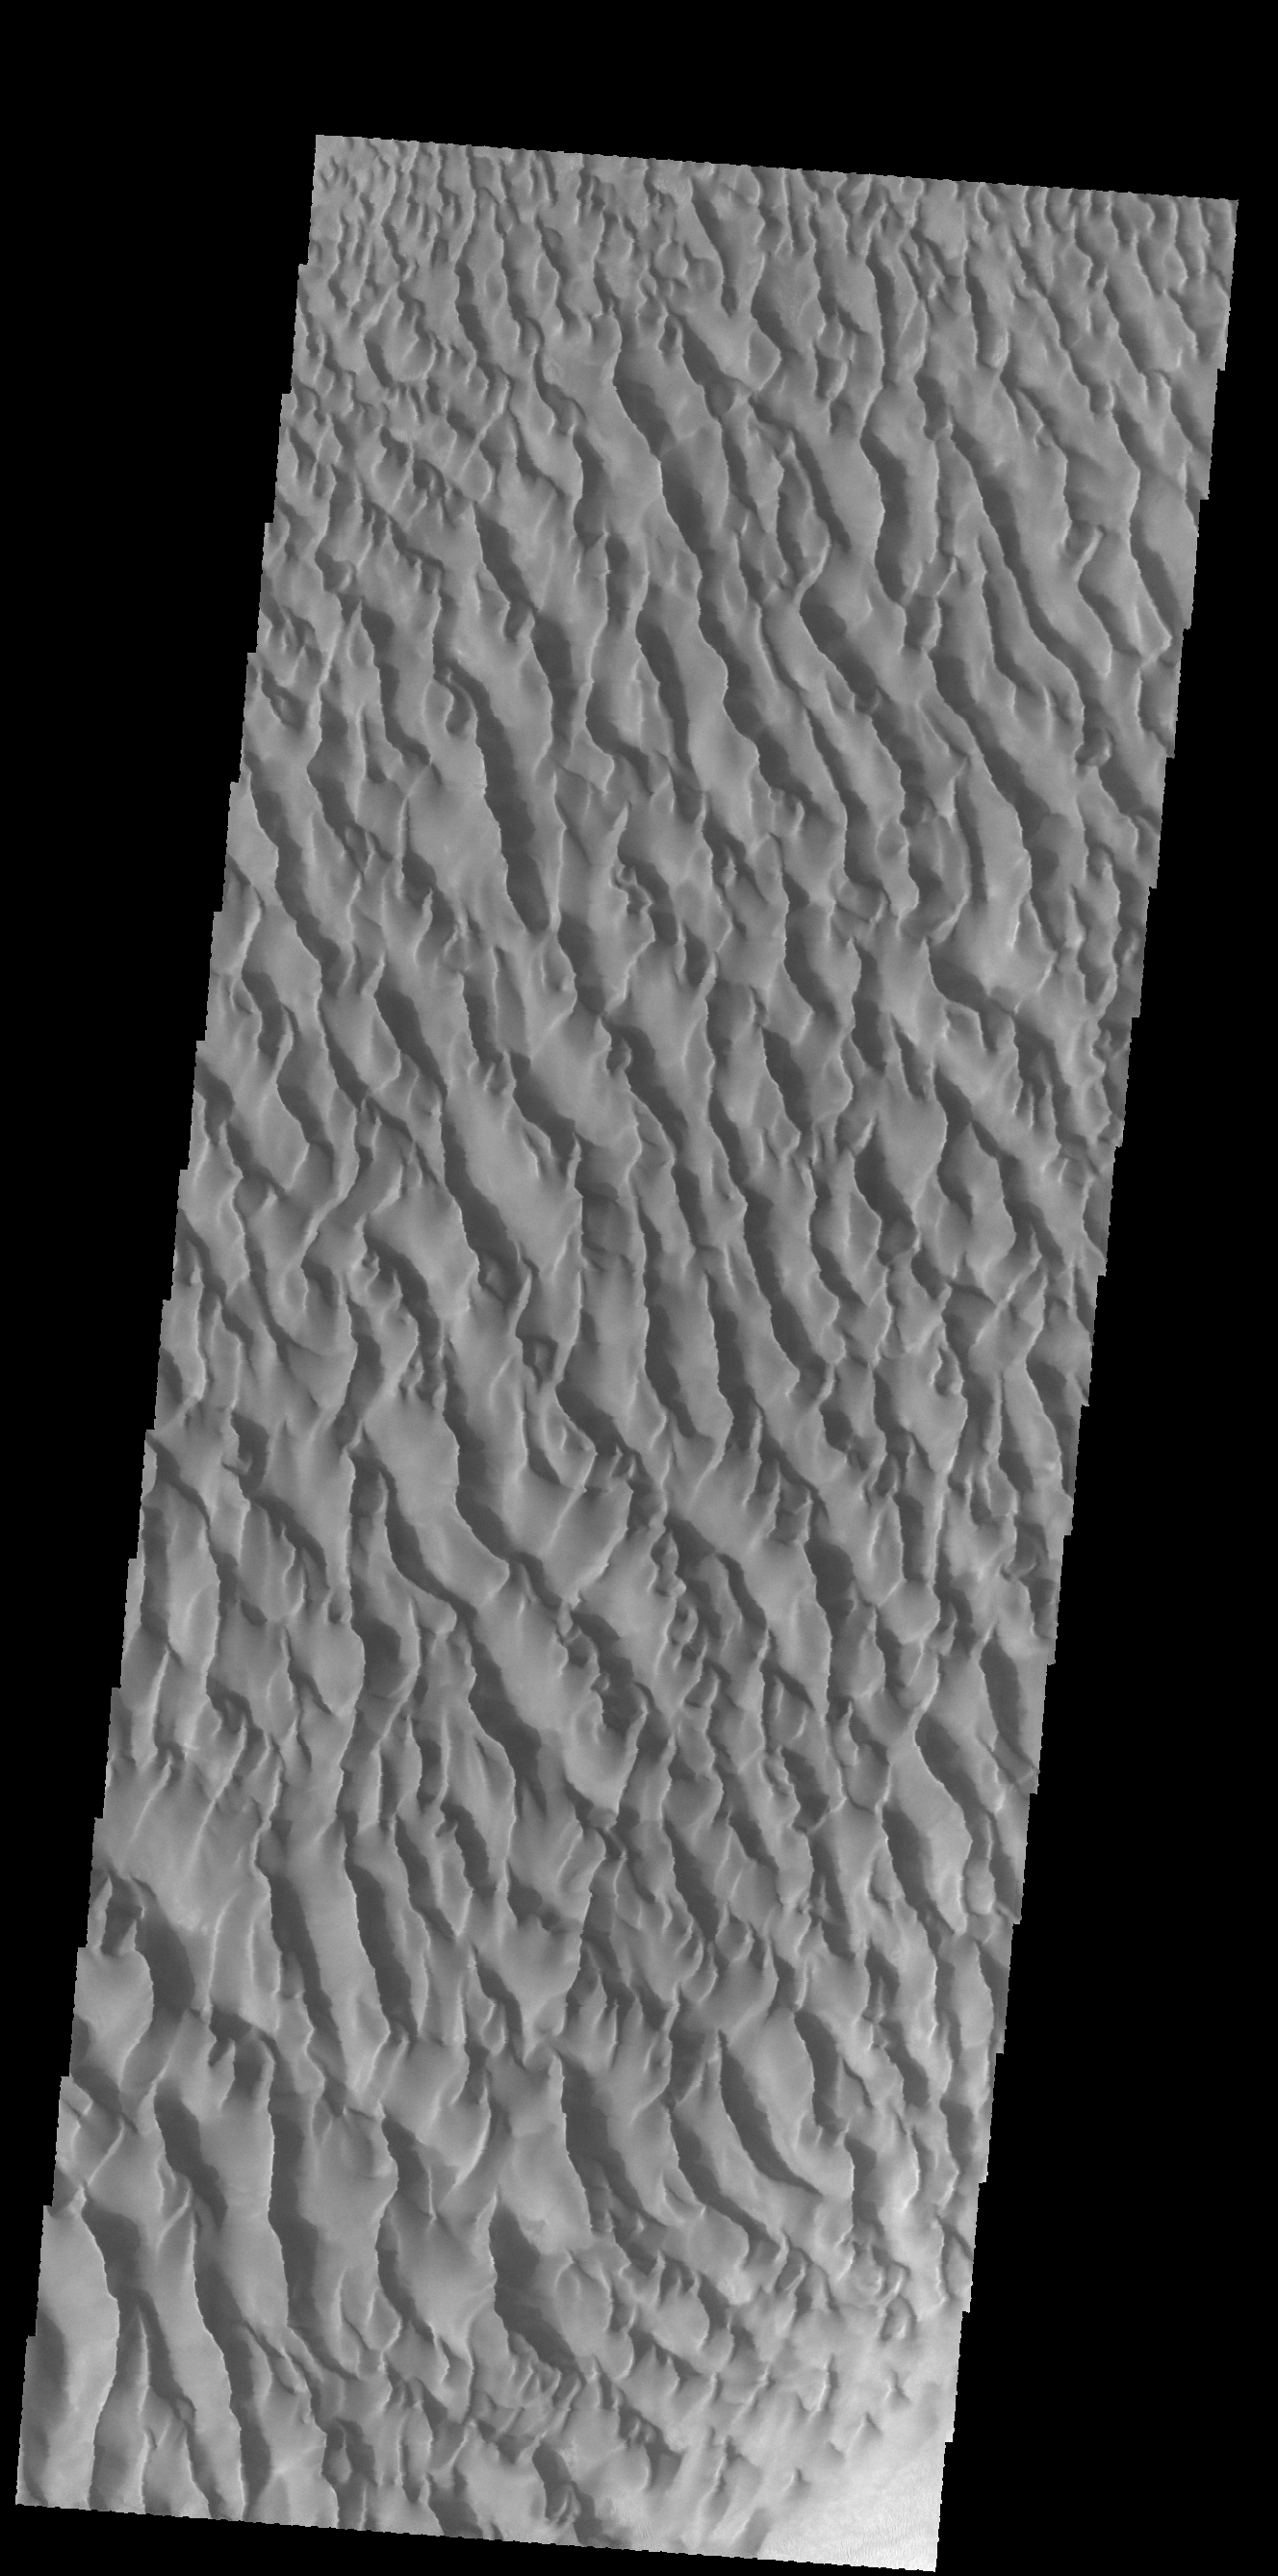

Proctor Crater Dunes

This VIS image shows the large dune field located on the floor of Proctor Crater in Noachis Terra.

Credit: NASA/JPL-Caltech/ASU